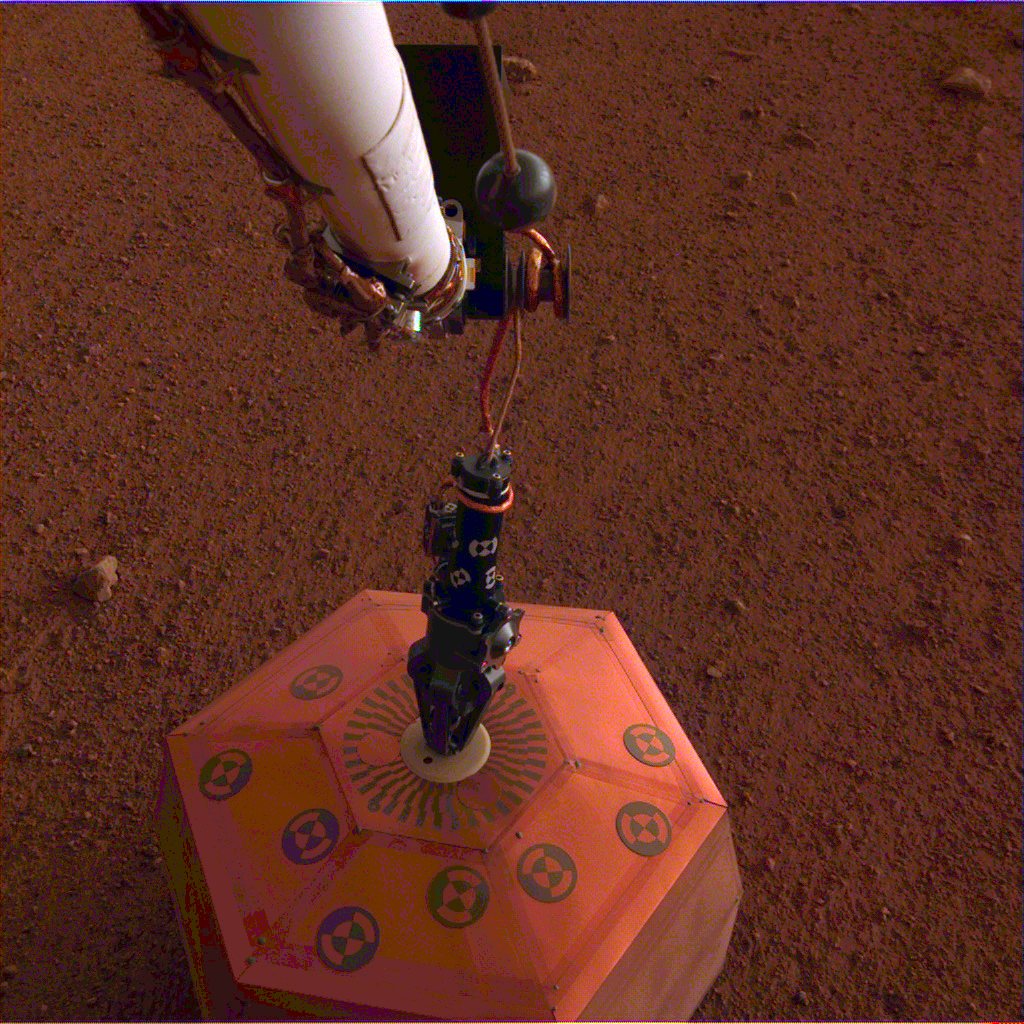

SEIS Deployed on Mars

NASA’s InSight lander placed its seismometer onto Mars on Dec. 19, 2018. This was the first time a spacecraft robotically placed a seismometer onto the surface of another planet. The seismometer is the copper-colored object in this image, which was taken around Martian dusk.

The seismometer, called Seismic Explorations for Interior Structure (SEIS), will measure seismic waves caused by marsquakes, meteorite strikes and other phenomena. Watching how these waves travel through Mars’ interior will let scientists study how the planet’s crust, mantle and core are layered. It will also reveal more about how all rocky bodies are formed, including Earth and its Moon.

JPL manages InSight for NASA’s Science Mission Directorate. InSight is part of NASA’s Discovery Program, managed by the agency’s Marshall Space Flight Center in Huntsville, Alabama. Lockheed Martin Space in Denver built the InSight spacecraft, including its cruise stage and lander, and supports spacecraft operations for the mission.

A number of European partners, including France’s Centre National d’Études Spatiales (CNES) and the German Aerospace Center (DLR), are supporting the InSight mission. CNES and the Institut de Physique du Globe de Paris (IPGP) provided the Seismic Experiment for Interior Structure (SEIS) instrument, with significant contributions from the Max Planck Institute for Solar System Research (MPS) in Germany, the Swiss Institute of Technology (ETH) in Switzerland, Imperial College and Oxford University in the United Kingdom, and JPL. DLR provided the Heat Flow and Physical Properties Package (HP3) instrument, with significant contributions from the Space Research Center (CBK) of the Polish Academy of Sciences and Astronika in Poland. Spain’s Centro de Astrobiología (CAB) supplied the wind sensors.

Credit: NASA/JPL-Caltech